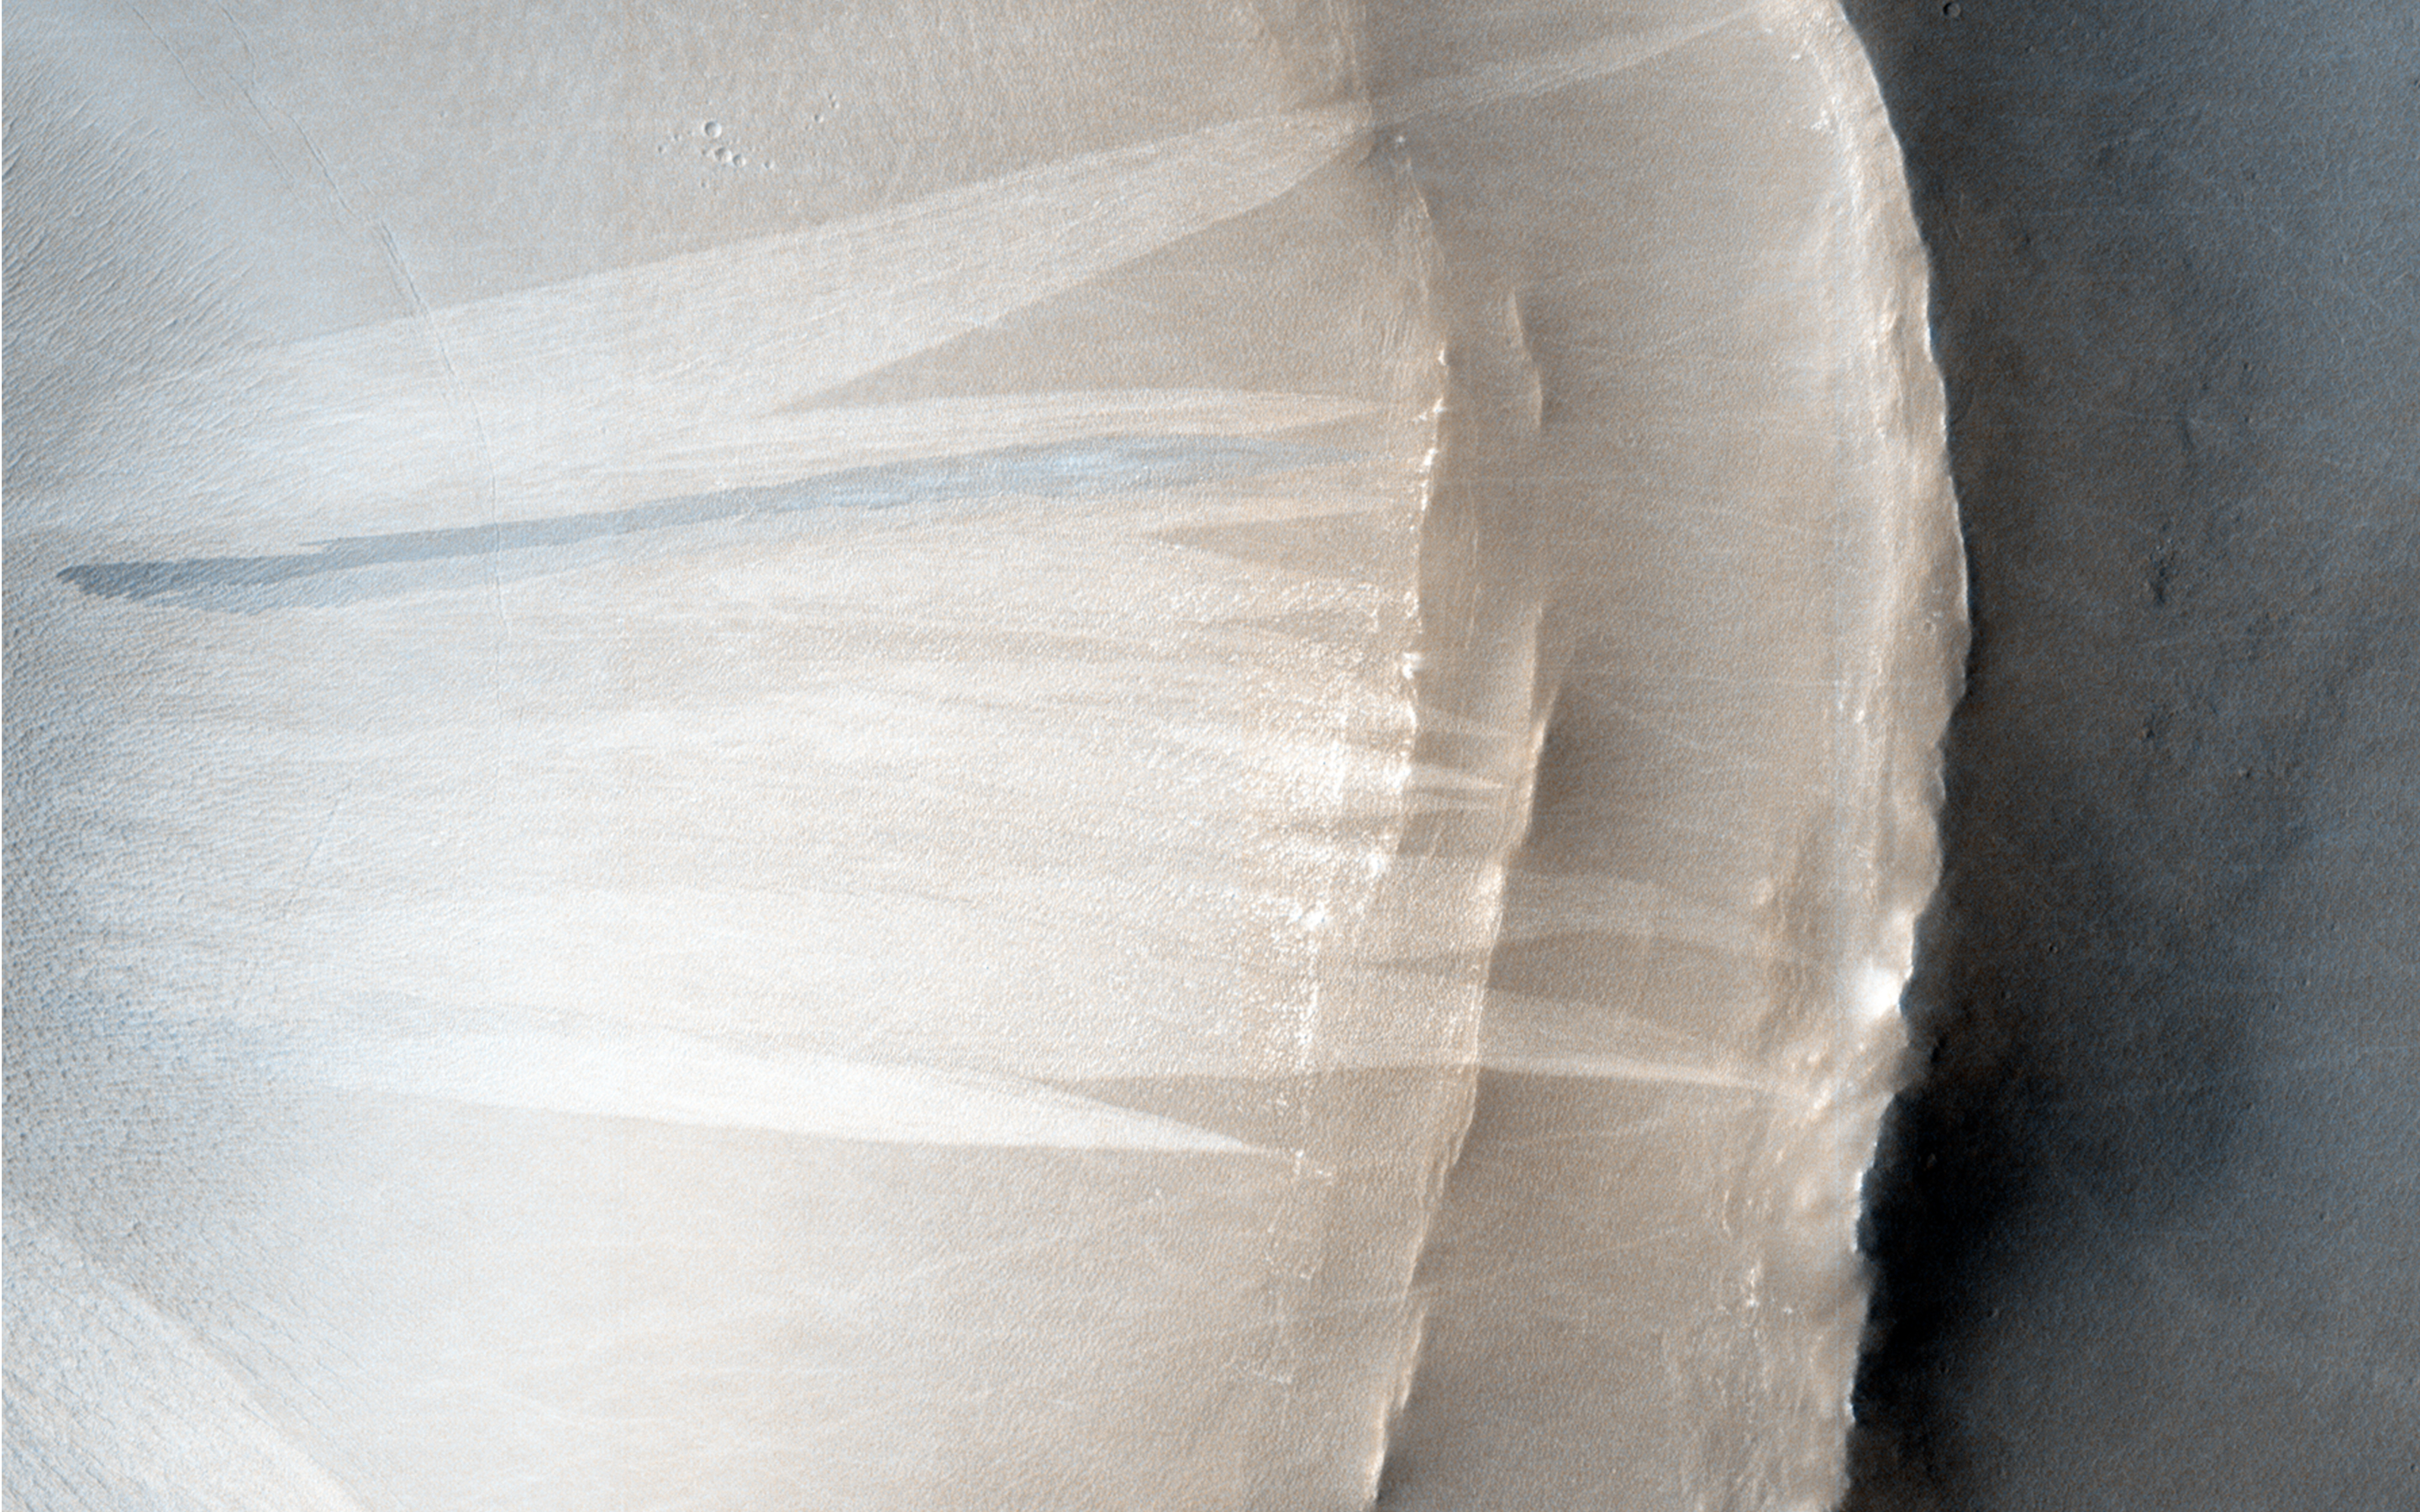

Touring a Dusty Region

Dusty regions on Mars are often considered to look boring in HiRISE images because the dust obscures surface features. However, new meteor impacts are found most easily in dusty regions such as the one in this image because the new impacts blast away the dust at the surface, leaving obvious dark spots that can be seen in images from the Mars Reconnaissance Orbiter Context Camera (CTX). HiRISE will then take a close up image of the dark spots to image any new craters that have formed as a result of the impact.

As well as confirming a new impact, this image also showed other features commonly found in dusty areas: slope streaks and bed-forms. A close-up picture of the roughly 2.5-kilometer-diameter crater at the bottom of the main image shows ridges on the crater floor where dust has become trapped, and bright and dark streaks down the crater walls where dust has cascaded down the slope.

HiRISE is one of six instruments on NASA’s Mars Reconnaissance Orbiter. The University of Arizona, Tucson, operates HiRISE, which was built by Ball Aerospace & Technologies Corp., Boulder, Colo. NASA’s Jet Propulsion Laboratory, a division of the California Institute of Technology in Pasadena, manages the Mars Reconnaissance Orbiter Project for NASA’s Science Mission Directorate, Washington.

Credit: NASA/JPL-Caltech/Univ. of Arizona